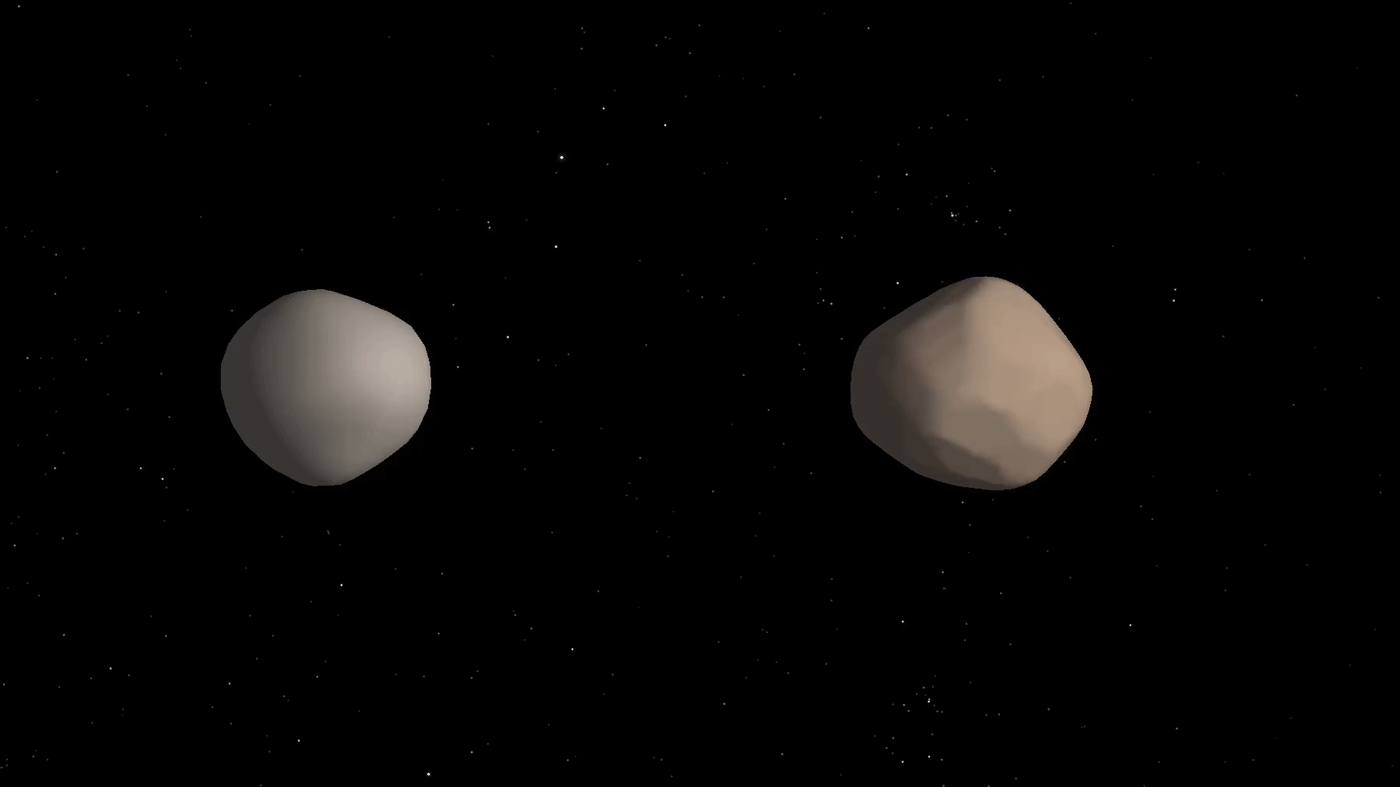

Binary Asteroid 2017 YE5 (Artist’s Concept)

Artist’s concept of what binary asteroid 2017 YE5 might look like. The two objects showed striking differences in radar reflectivity, which could indicate that they have different surface properties.

Credit: NASA/JPL-Caltech